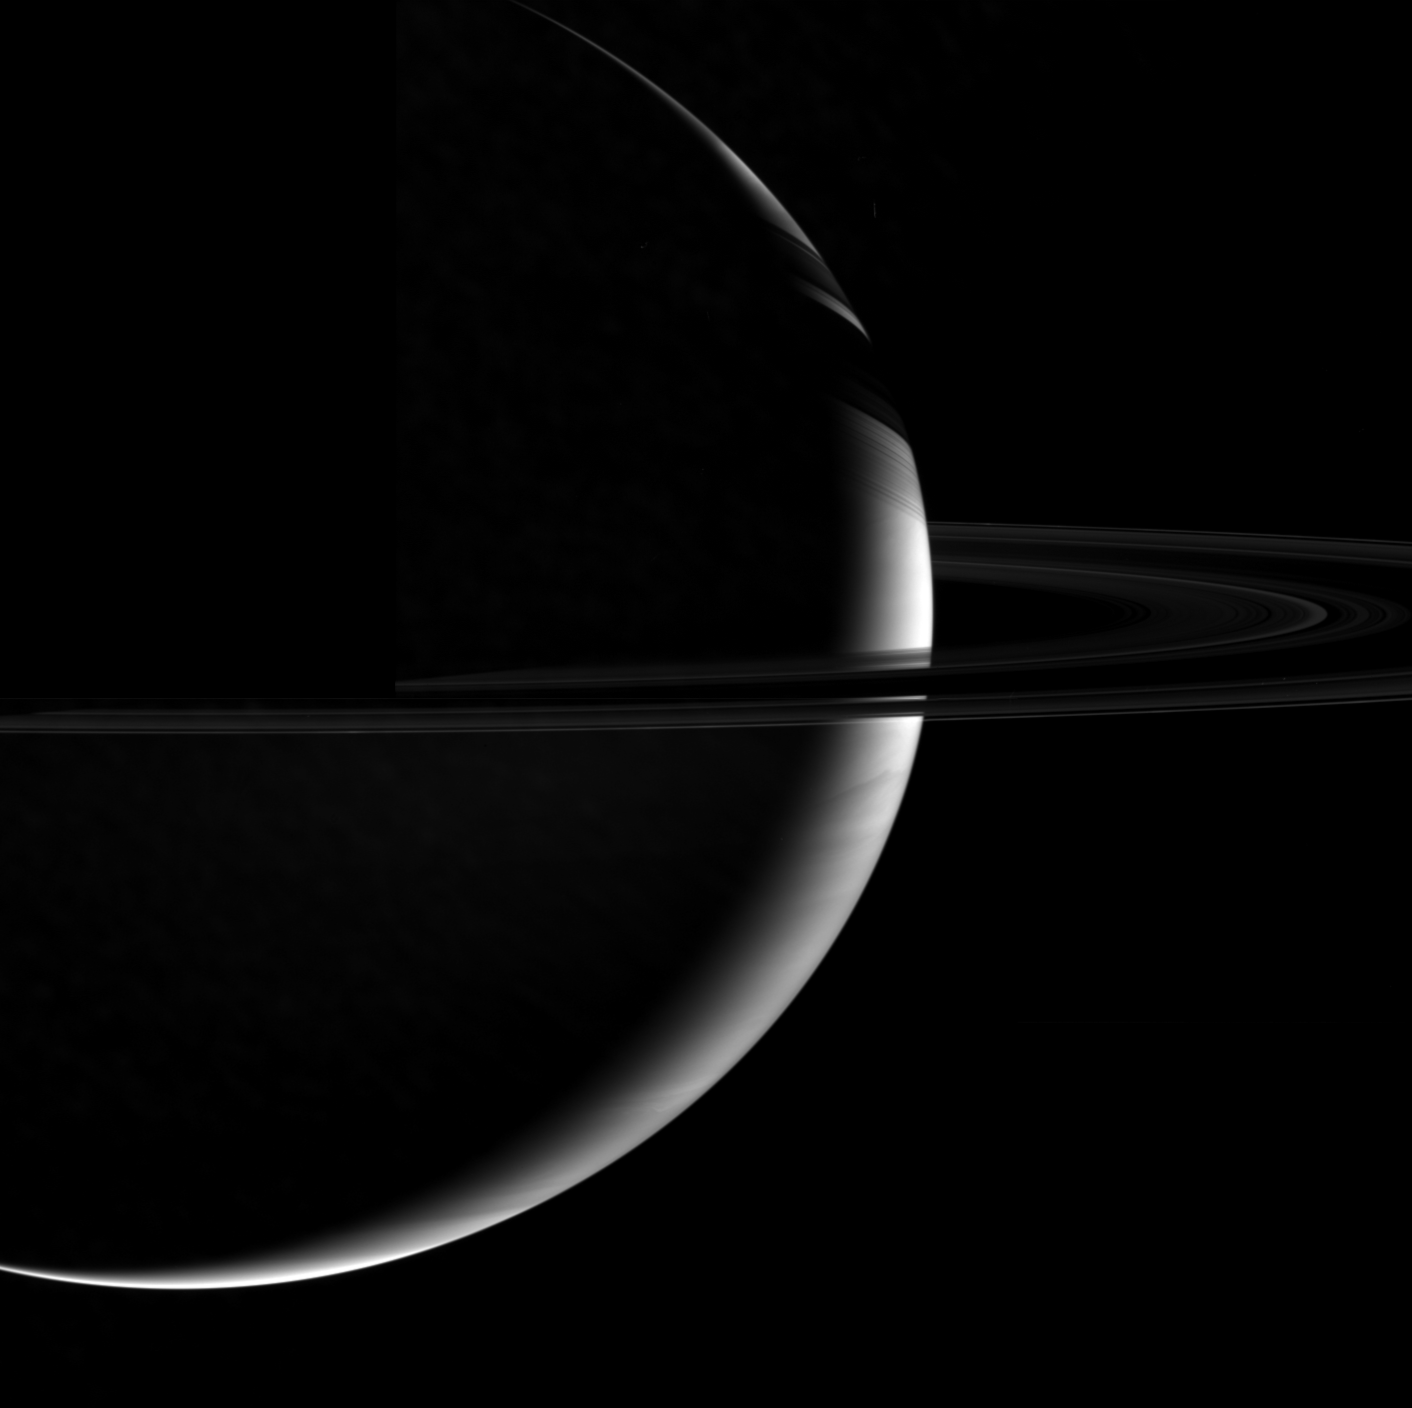

Arc and Crescent

Crescent Saturn is girded by its dark belt of ice in this marvelous portrait of the planet and the “dark” side of its rings. This is the unlit side of the rings, where sunlight filters feebly through the lanes of particles.

This view is a mosaic of two images. No data were taken to fill in the missing block in the upper left quadrant, and the inner part of the rings is cut off there.

This view was acquired from about 4 degrees above the ringplane.

The images were taken with the Cassini spacecraft narrow-angle camera using a spectral filter sensitive to wavelengths of infrared light centered at 727 nanometers on Nov. 6, 2006. Cassini was then at a distance of approximately 1.3 million kilometers (800,000 miles) from Saturn and at a Sun-Saturn-spacecraft, or phase, angle of 148 degrees. Image scale is 77 kilometers (48 miles) per pixel.

Credit: NASA/JPL/Space Science Institute